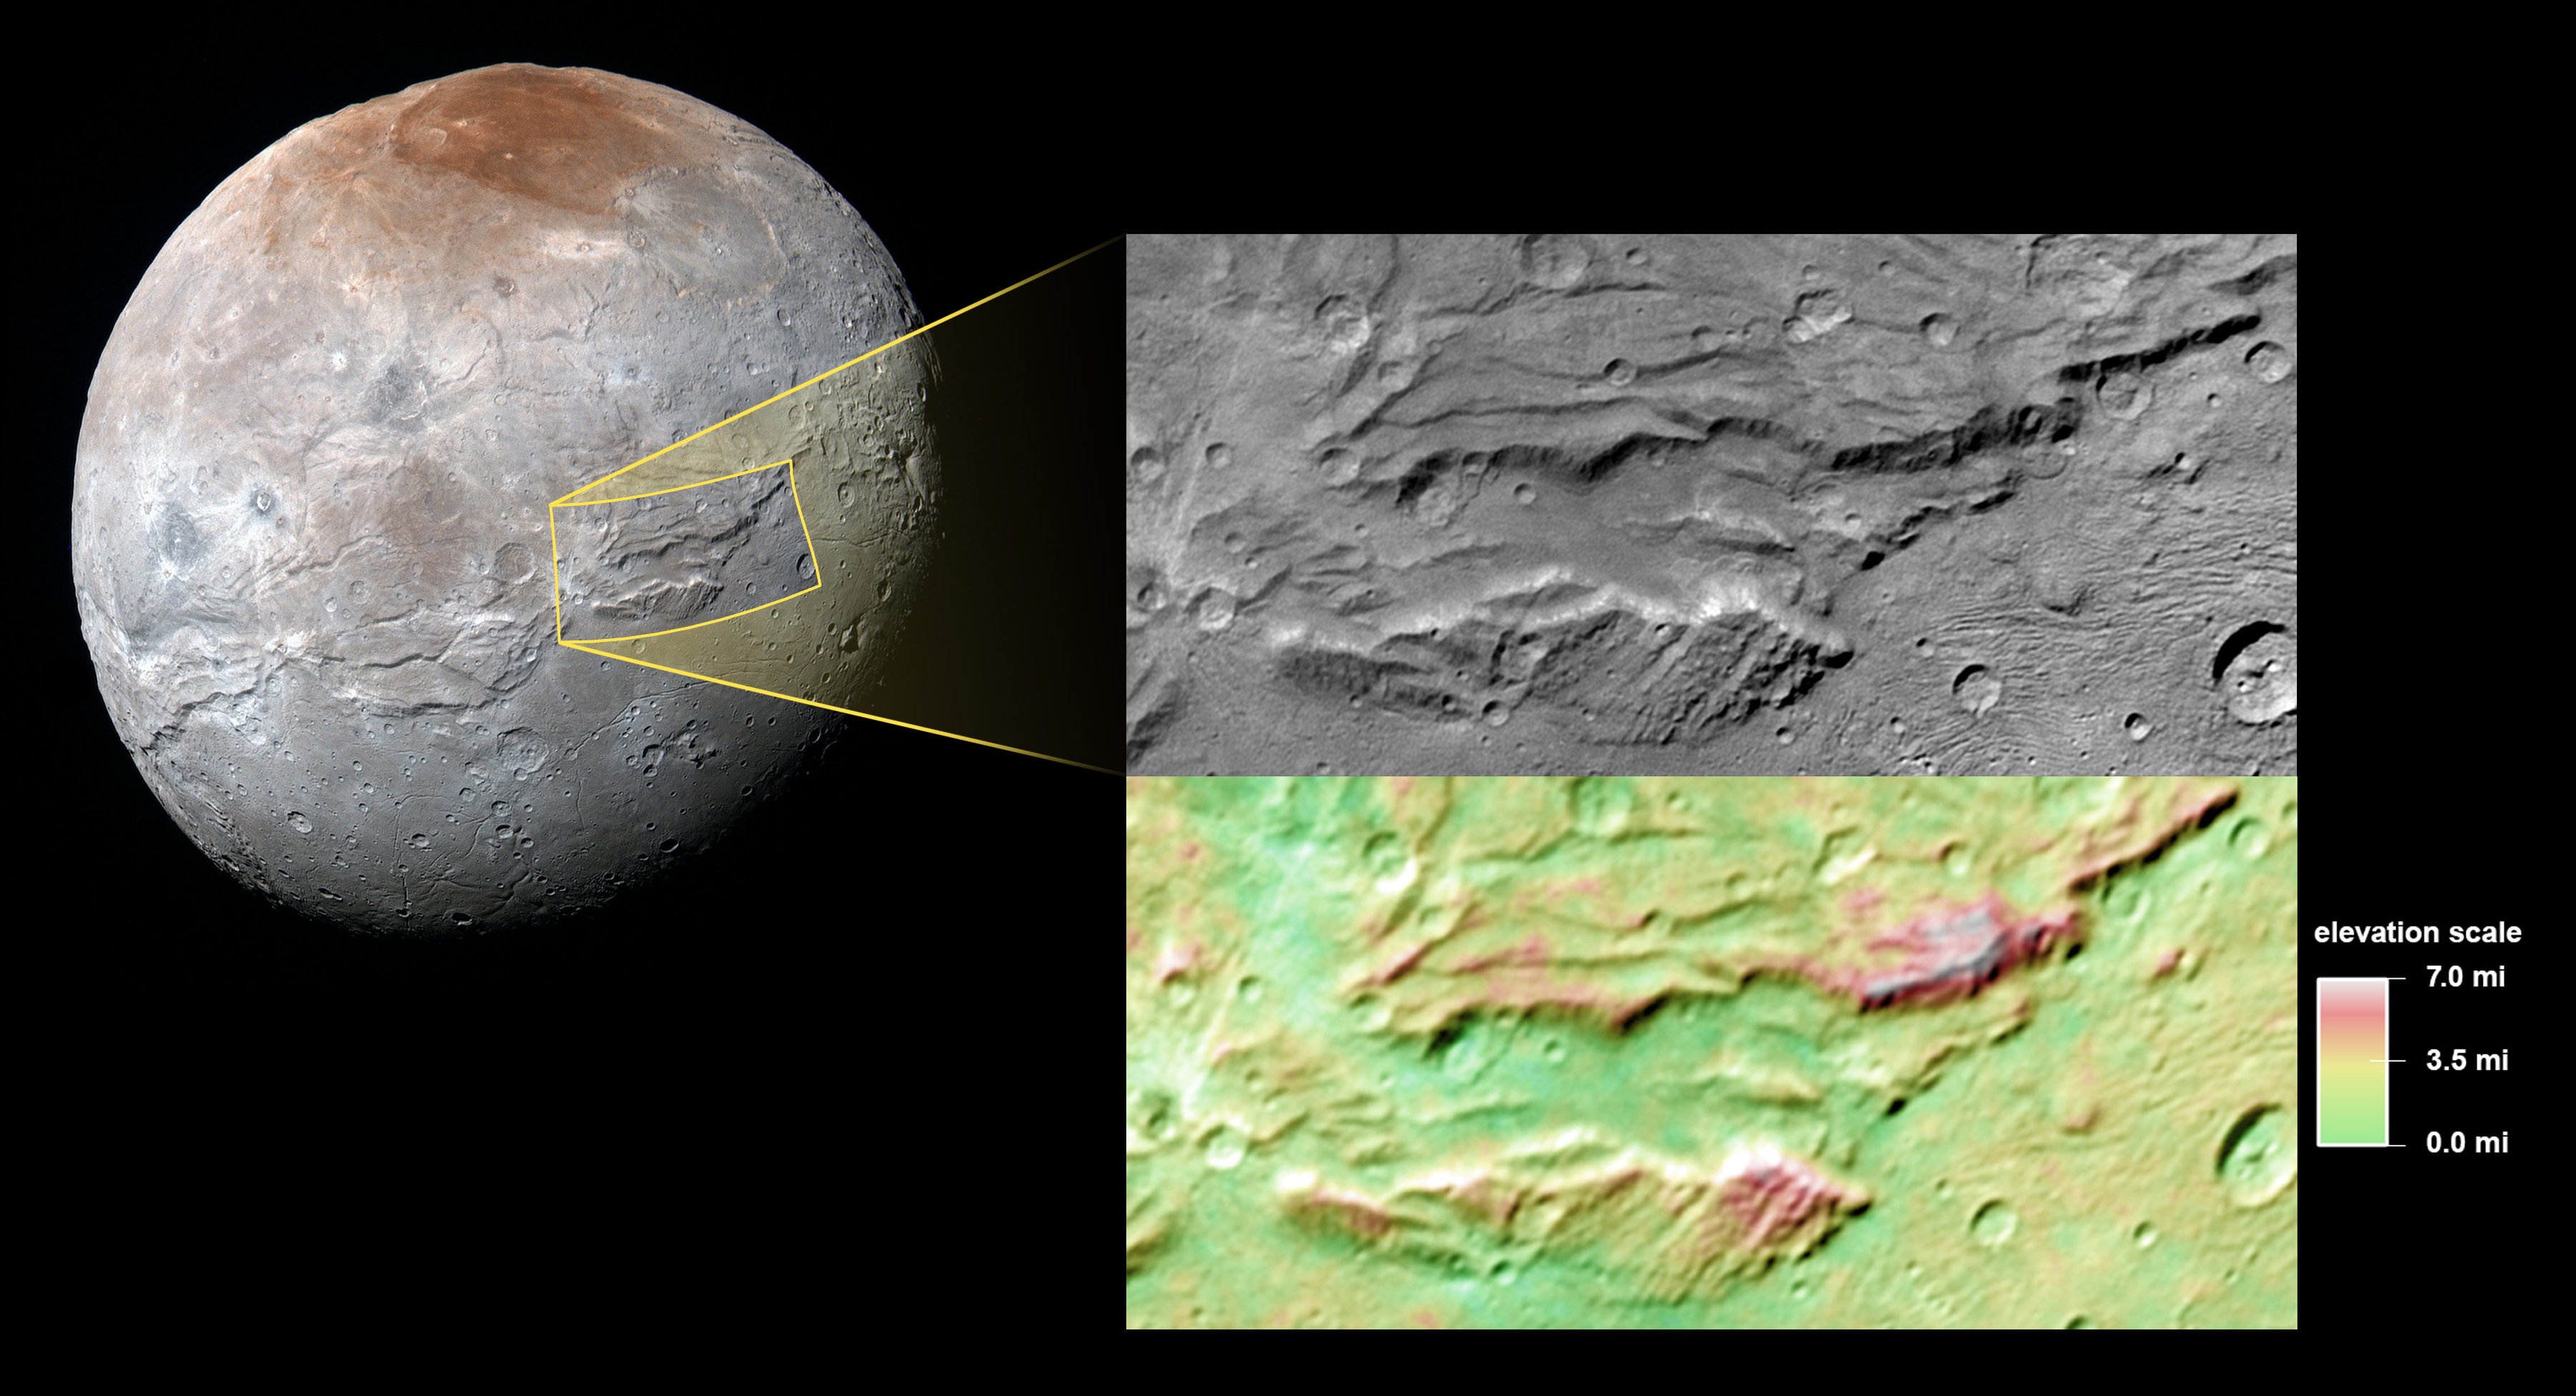

Pluto’s ‘Hulk-like’ Moon Charon: A Possible Ancient Ocean?

Images from NASA’s New Horizons mission suggest that Pluto’s largest moon, Charon, once had a subsurface ocean that has long since frozen and expanded, pushing out on the moon’s surface and causing it to stretch and fracture on a massive scale.

The side of Charon viewed by the passing New Horizons spacecraft in July 2015 is characterized by a system of “pull apart” tectonic faults, which are expressed as ridges, scarps and valleys-the latter sometimes reaching more than 4 miles (6.5 kilometers) deep. Charon’s tectonic landscape shows that, somehow, the moon expanded in its past, and — like Bruce Banner tearing his shirt as he becomes the Incredible Hulk — Charon’s surface fractured as it stretched.

Charon’s outer layer is primarily water ice. When the moon was young this layer was warmed by the decay of radioactive elements, as well as Charon’s own internal heat of formation. Scientists say Charon could have been warm enough to cause the water ice to melt deep down, creating a subsurface ocean. But as Charon cooled over time, this ocean would have frozen and expanded (as happens when water freezes), pushing the surface outward and producing the massive chasms we see today.

The top segment focuses on a section of the feature informally named Serenity Chasma, part of a vast equatorial belt of chasms on Charon. In fact, this system of chasms is one of the longest seen anywhere in the solar system, running at least 1,100 miles (about 1,800 kilometers) long and reaching 4.5 miles (7.5 kilometers) deep. By comparison, the Grand Canyon is 277 miles (446 kilometers) long and just over a mile (1.6 kilometers) deep.

The lower portion of the image shows color-coded topography of the same scene. Measurements of the shape of this feature tell scientists that Charon’s water-ice layer may have been at least partially liquid in its early history, and has since refrozen.

This image was obtained by the Long-Range Reconnaissance Imager (LORRI) on New Horizons. North is up; illumination is from the top-left of the image. The image resolution is about 1,290 feet (394 meters) per pixel. The image measures 240 miles (386 kilometers) long and 110 miles (175 kilometers) wide. It was obtained at a range of approximately 48,900 miles (78,700 kilometers) from Charon, about an hour and 40 minutes before New Horizons’ closest approach to Charon on July 14, 2015.

The Johns Hopkins University Applied Physics Laboratory in Laurel, Maryland, designed, built, and operates the New Horizons spacecraft, and manages the mission for NASA’s Science Mission Directorate. The Southwest Research Institute, based in San Antonio, leads the science team, payload operations and encounter science planning. New Horizons is part of the New Frontiers Program managed by NASA’s Marshall Space Flight Center in Huntsville, Alabama.

Credit: NASA/Johns Hopkins University Applied Physics Laboratory/Southwest Research Institute